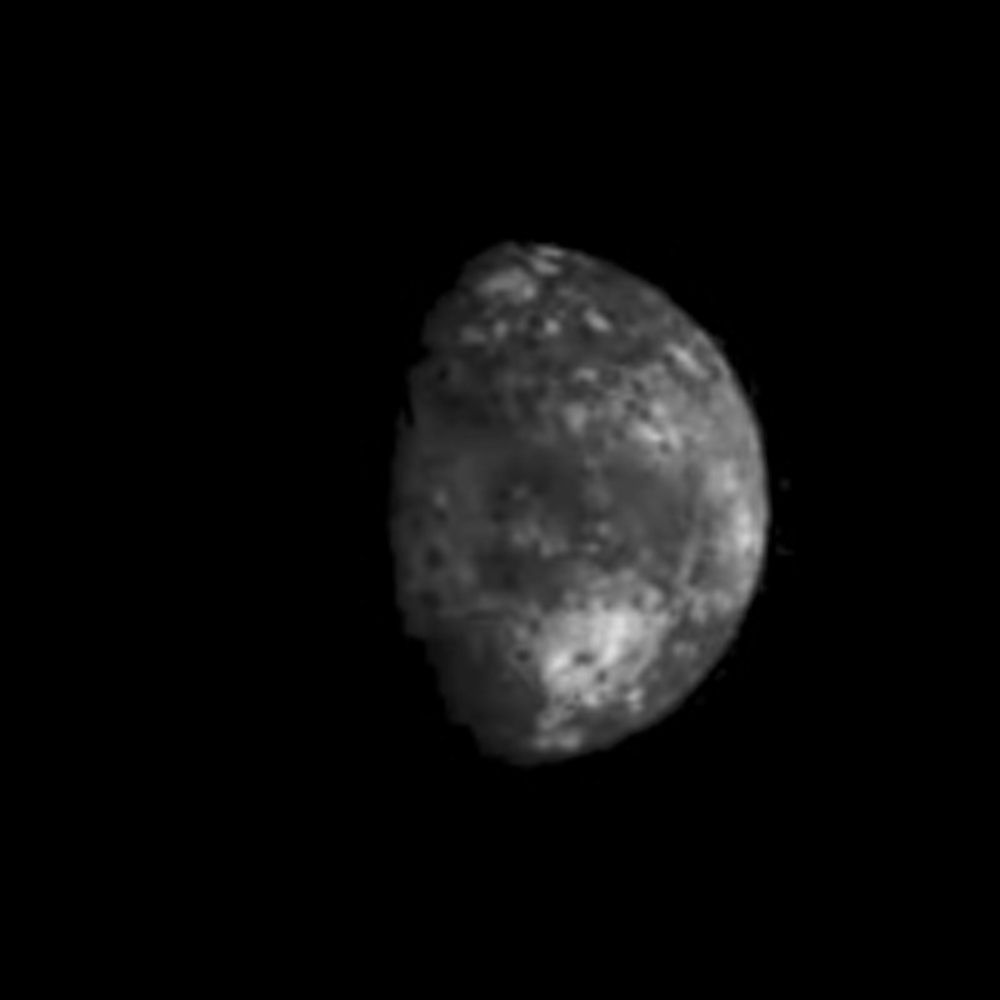

Io Plume Monitoring (frames 1-36)

A sequence of full disk Io images was taken prior to Galileo’s second encounter with Ganymede. The purpose of these observations was to view all longitudes of Io and search for active volcanic plumes. The images were taken at intervals of approximately one hour corresponding to Io longitude increments of about ten degrees. Because both the spacecraft and Io were traveling around Jupiter the lighting conditions on Io (e.g. the phase of Io) changed dramatically during the sequence. These images were registered at a common scale and processed to produce a time-lapse “movie” of Io. This movie combines all of the plume monitoring frames obtained by the Solid State Imaging system aboard NASA’s Galileo spacecraft.

The most prominent volcanic plume seen in this movie is Prometheus (latitude 1.6 south, longitude 153 west). The plume becomes visible as it moves into daylight, crosses the center of the disk, and is seen in profile against the dark of space at the edge of Io. This plume was first seen by the Voyager 1 spacecraft in 1979 and is believed to be a geyser-like eruption of sulfur dioxide snow and gas. Although details of the region around Prometheus have changed in the seventeen years since Voyager’s visit, the shape and height of the plume have not changed significantly. It is possible that this geyser has been erupting nearly continuously over this time. Galileo’s primary 24 month mission includes eleven orbits around Jupiter and will provide observations of Jupiter, its moons and its magnetosphere.

North is to the top of all frames. The smallest features which can be discerned range from 13 to 31 kilometers across. The images were obtained between the 2nd and the 6th of September, 1996.

The Jet Propulsion Laboratory, Pasadena, CA manages the Galileo mission for NASA’s Office of Space Science, Washington, DC. JPL is an operating division of California Institute of Technology (Caltech).

Credit: NASA/JPL